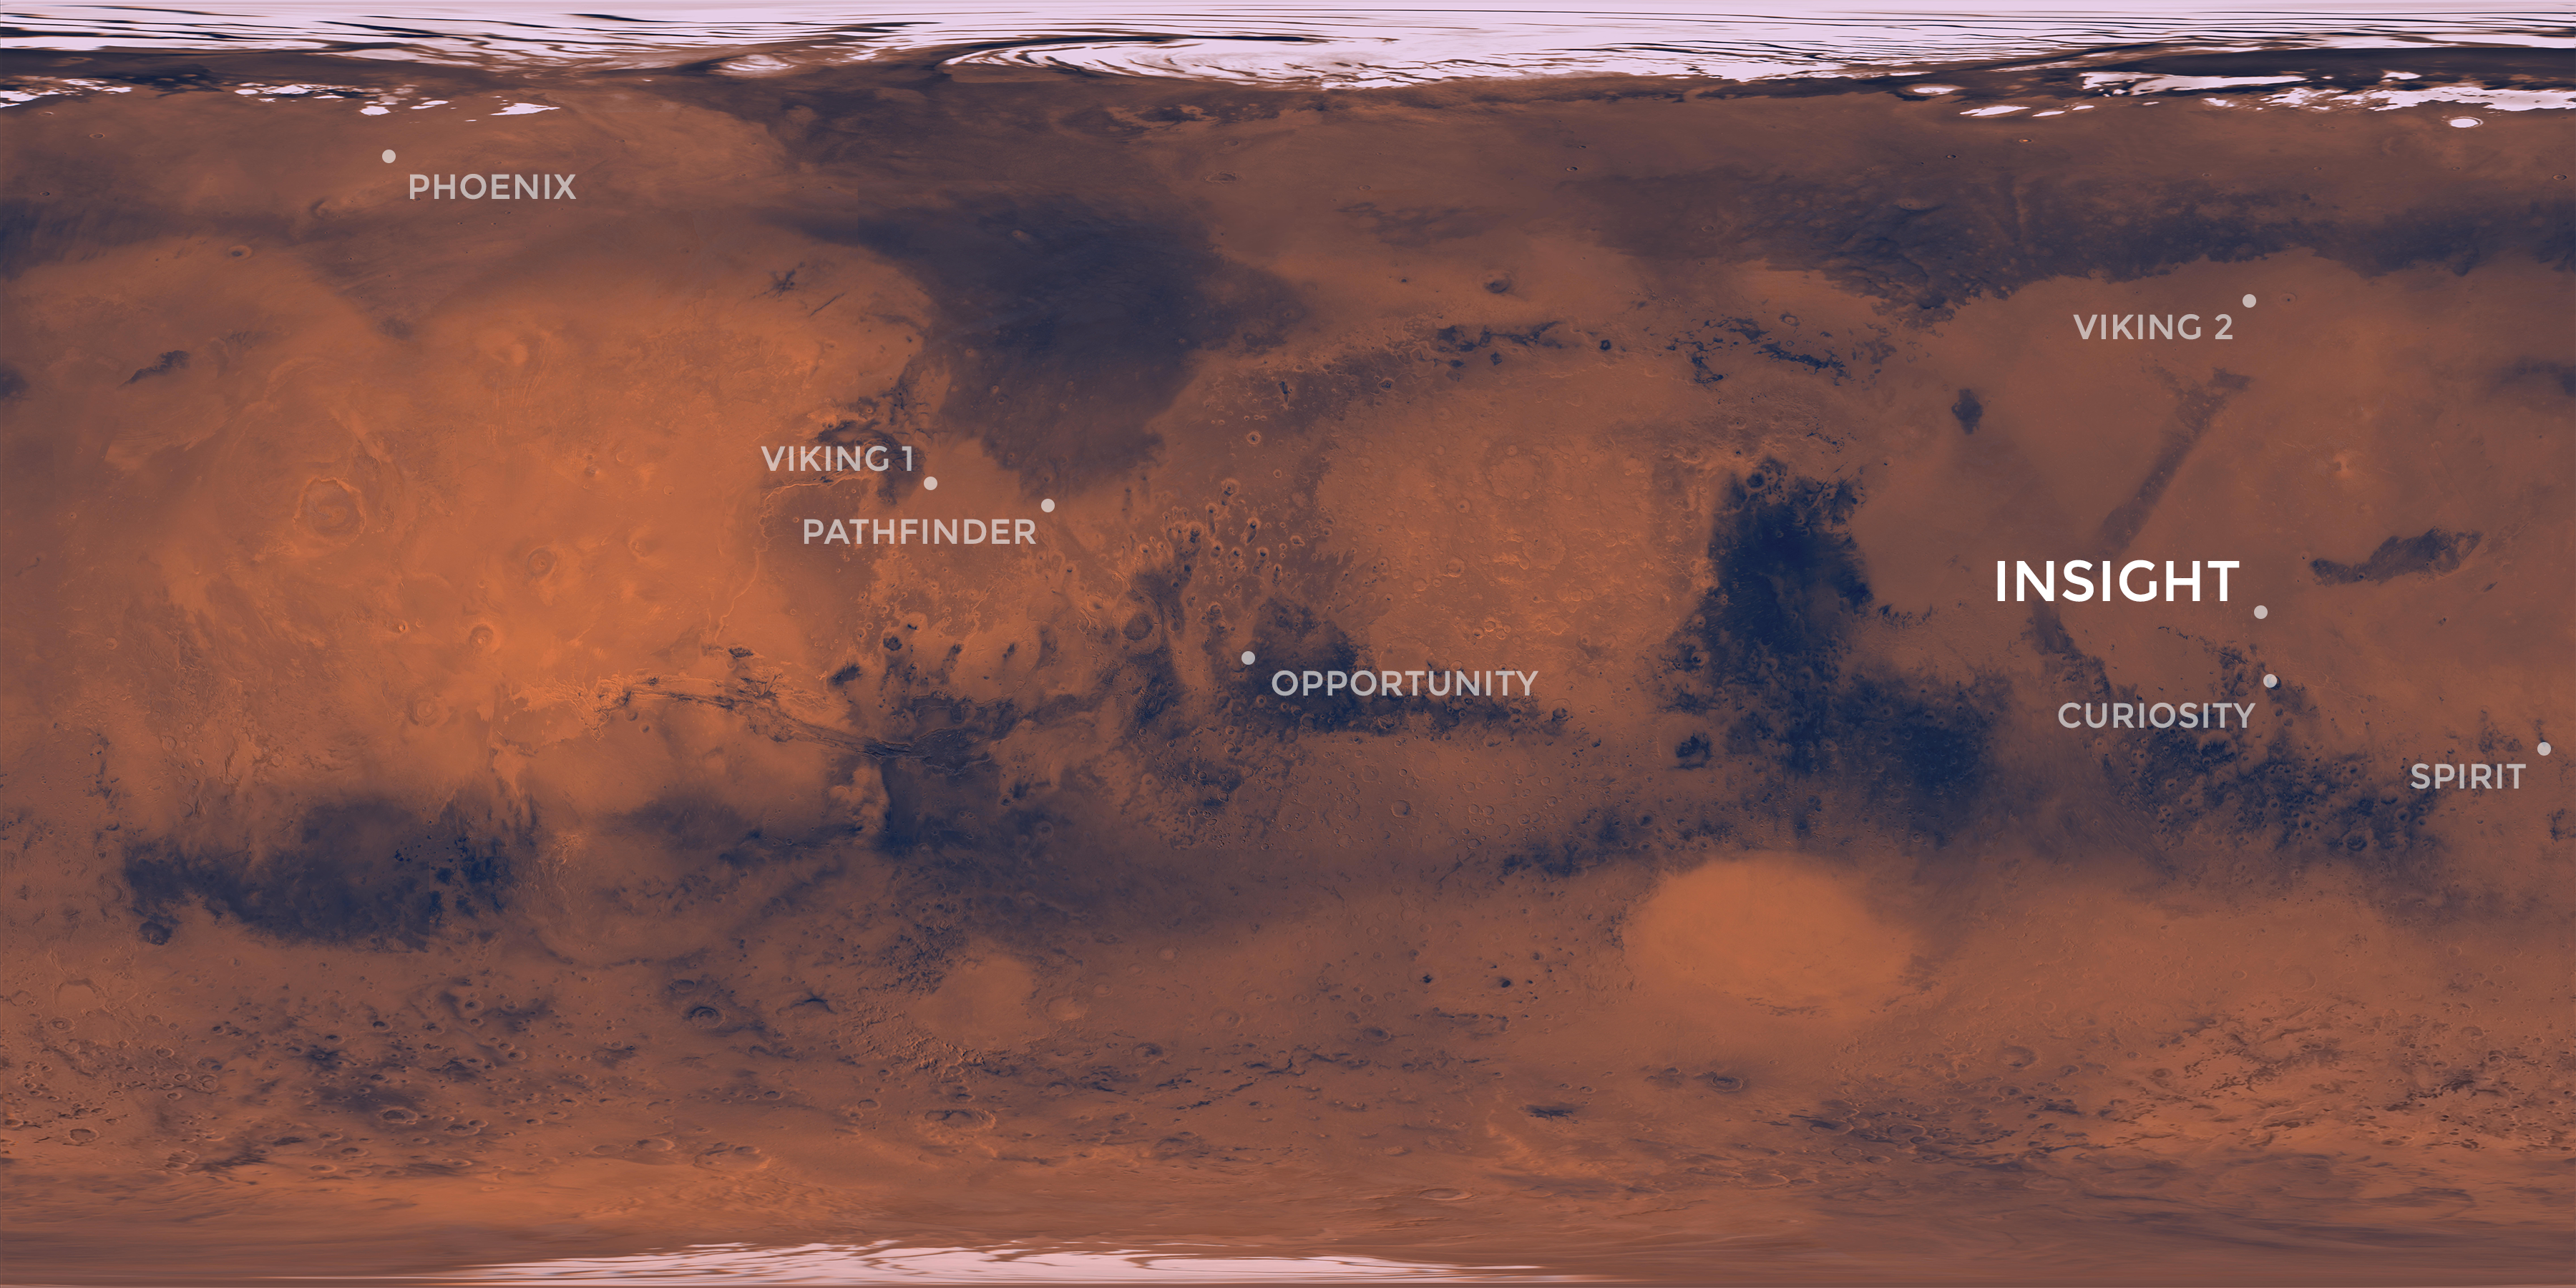

InSight’s Landing Site: Elysium Planitia

Elysium Planitia, a flat-smooth plain just north of the equator makes for the perfect location from which to study the deep Martian interior.

Interior Exploration using Seismic Investigations, Geodesy and Heat Transport, or InSight, is designed to study the deep interior of Mars. The mission seeks the fingerprints of the processes that formed the rocky planets of the solar system.

Its landing site, Elysium Planitia, was picked from 22 candidates, and is centered at about 4.5 degrees north latitude and 135.9 degrees east longitude; about 373 miles (600 kilometers) from Curiosity’s landing site, Gale Crater. The locations of other Mars landers and rovers are labeled.

InSight’s scientific success and safe landing depends on landing in a relatively flat area, with an elevation low enough to have sufficient atmosphere above the site for a safe landing. It also depends on landing in an area where rocks are few in number. Elysium Planitia has just the right surface for the instruments to be able to probe the deep interior, and its proximity to the equator ensures that the solar-powered lander is exposed to plenty of sunlight.

JPL, a division of Caltech in Pasadena, California, manages the InSight Project for NASA’s Science Mission Directorate, Washington. Lockheed Martin Space, Denver, built the spacecraft. InSight is part of NASA’s Discovery Program, which is managed by NASA’s Marshall Space Flight Center in Huntsville, Alabama.

Credit: NASA/JPL-Caltech